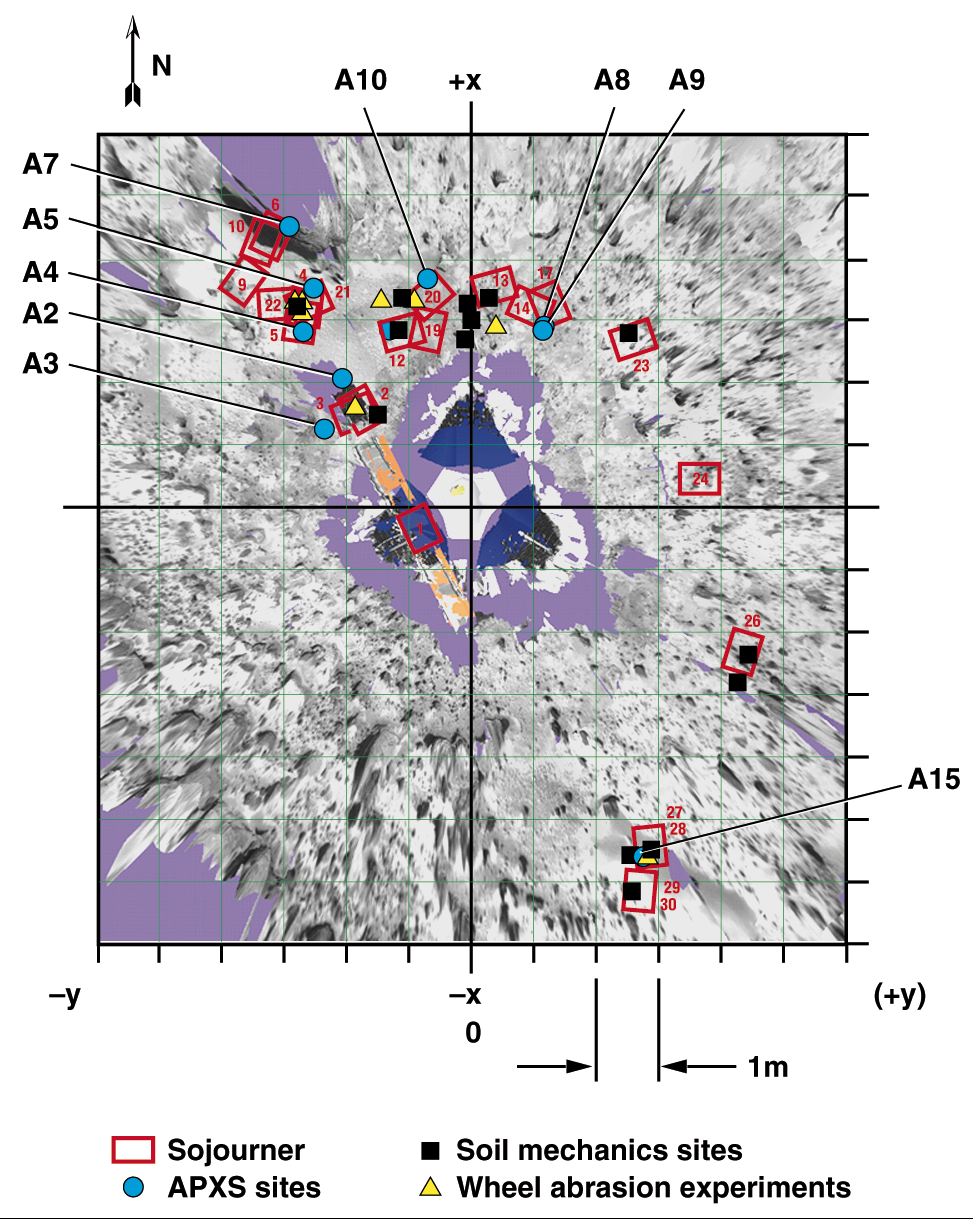

Overhead View of Area Surrounding Pathfinder

Overhead view of the area surrounding the Pathfinder lander illustrating the Sojourner traverse. Red rectangles are rover positions at the end of sols 1-30. Locations of soil mechanics experiments, wheel abrasion experiments, and APXS measurements are shown. The A numbers refer to APXS measurements as discussed in the paper by Rieder et al. (p. 1770, Science Magazine, see image note). Coordinates are given in the LL frame.

The photorealistic, interactive, three-dimensional virtual reality (VR) terrain models were created from IMP images using a software package developed for Pathfinder by C. Stoker et al. as a participating science project. By matching features in the left and right camera, an automated machine vision algorithm produced dense range maps of the nearfield, which were projected into a three-dimensional model as a connected polygonal mesh. Distance and angle measurements can be made on features viewed in the model using a mouse-driven three-dimensional cursor and a point-and-click interface. The VR model also incorporates graphical representations of the lander and rover and the sequence and spatial locations at which rover data were taken. As the rover moved, graphical models of the rover were added for each position that could be uniquely determined using stereo images of the rover taken by the IMP. Images taken by the rover were projected into the model as two-dimensional “billboards” to show the proper perspective of these images.

NOTE: original caption as published in Science magazine

Mars Pathfinder is the second in NASA’s Discovery program of low-cost spacecraft with highly focused science goals. The Jet Propulsion Laboratory, Pasadena, CA, developed and manages the Mars Pathfinder mission for NASA’s Office of Space Science, Washington, D.C. JPL is a division of the California Institute of Technology (Caltech).

Photojournal note: Sojourner spent 83 days of a planned seven-day mission exploring the Martian terrain, acquiring images, and taking chemical, atmospheric and other measurements. The final data transmission received from Pathfinder was at 10:23 UTC on September 27, 1997. Although mission managers tried to restore full communications during the following five months, the successful mission was terminated on March 10, 1998.

Credit: NASA/JPL/USGS